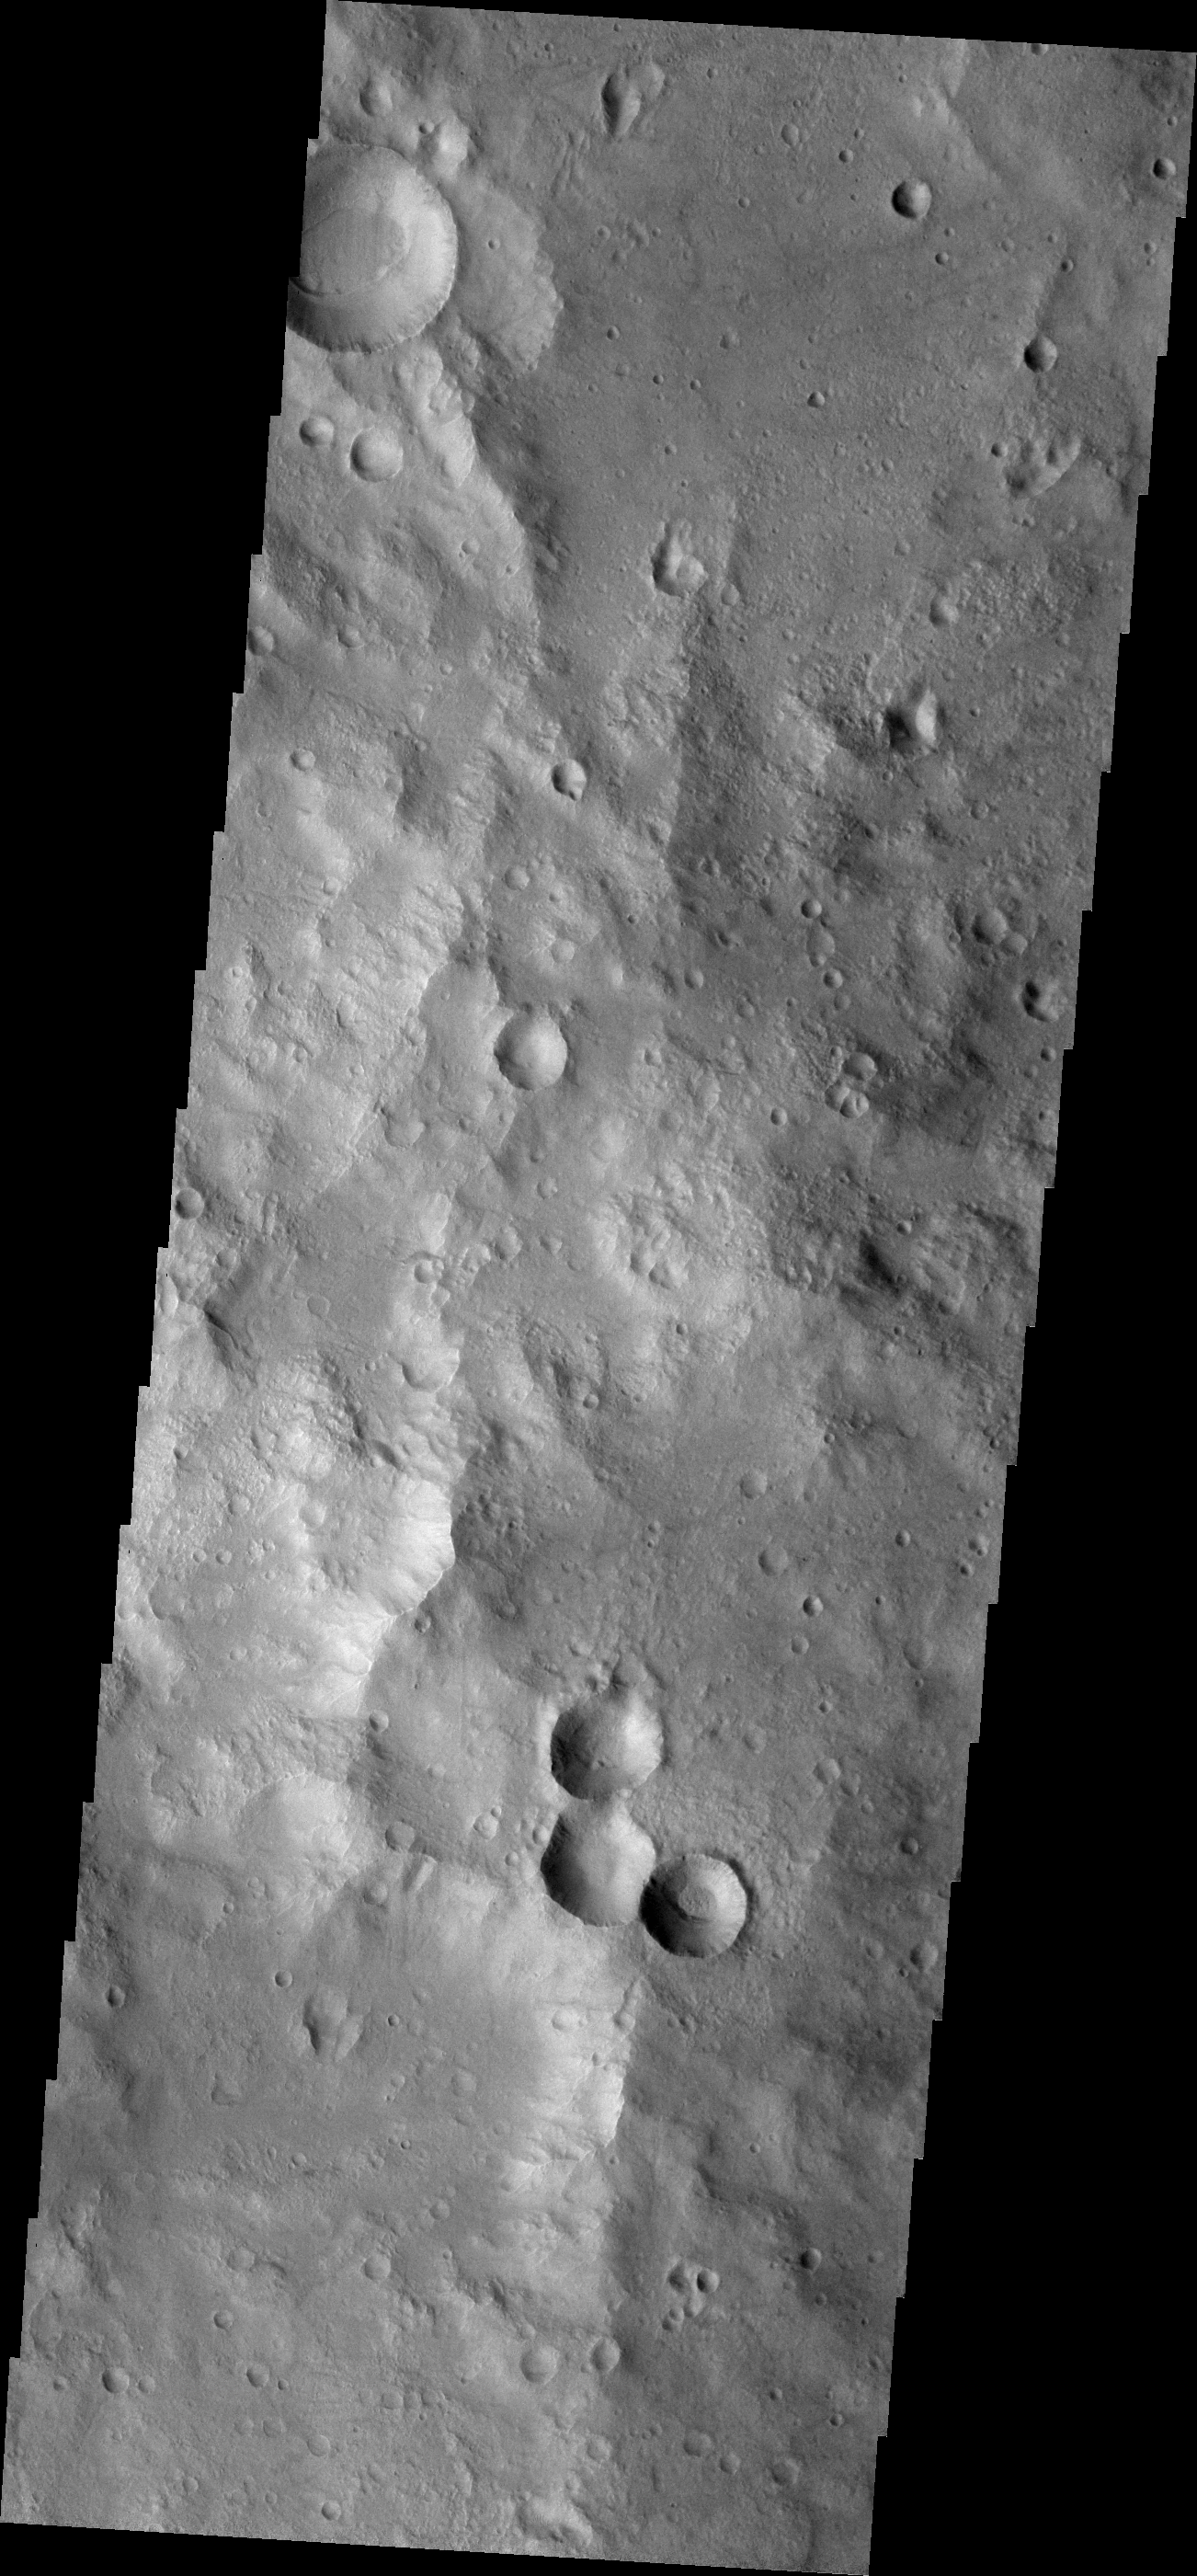

THEMIS Art #123

Do you see what I see? Mickey Mouse is really getting around on Mars, here’s his head again!

Credit: NASA/JPL-Caltech/ASU